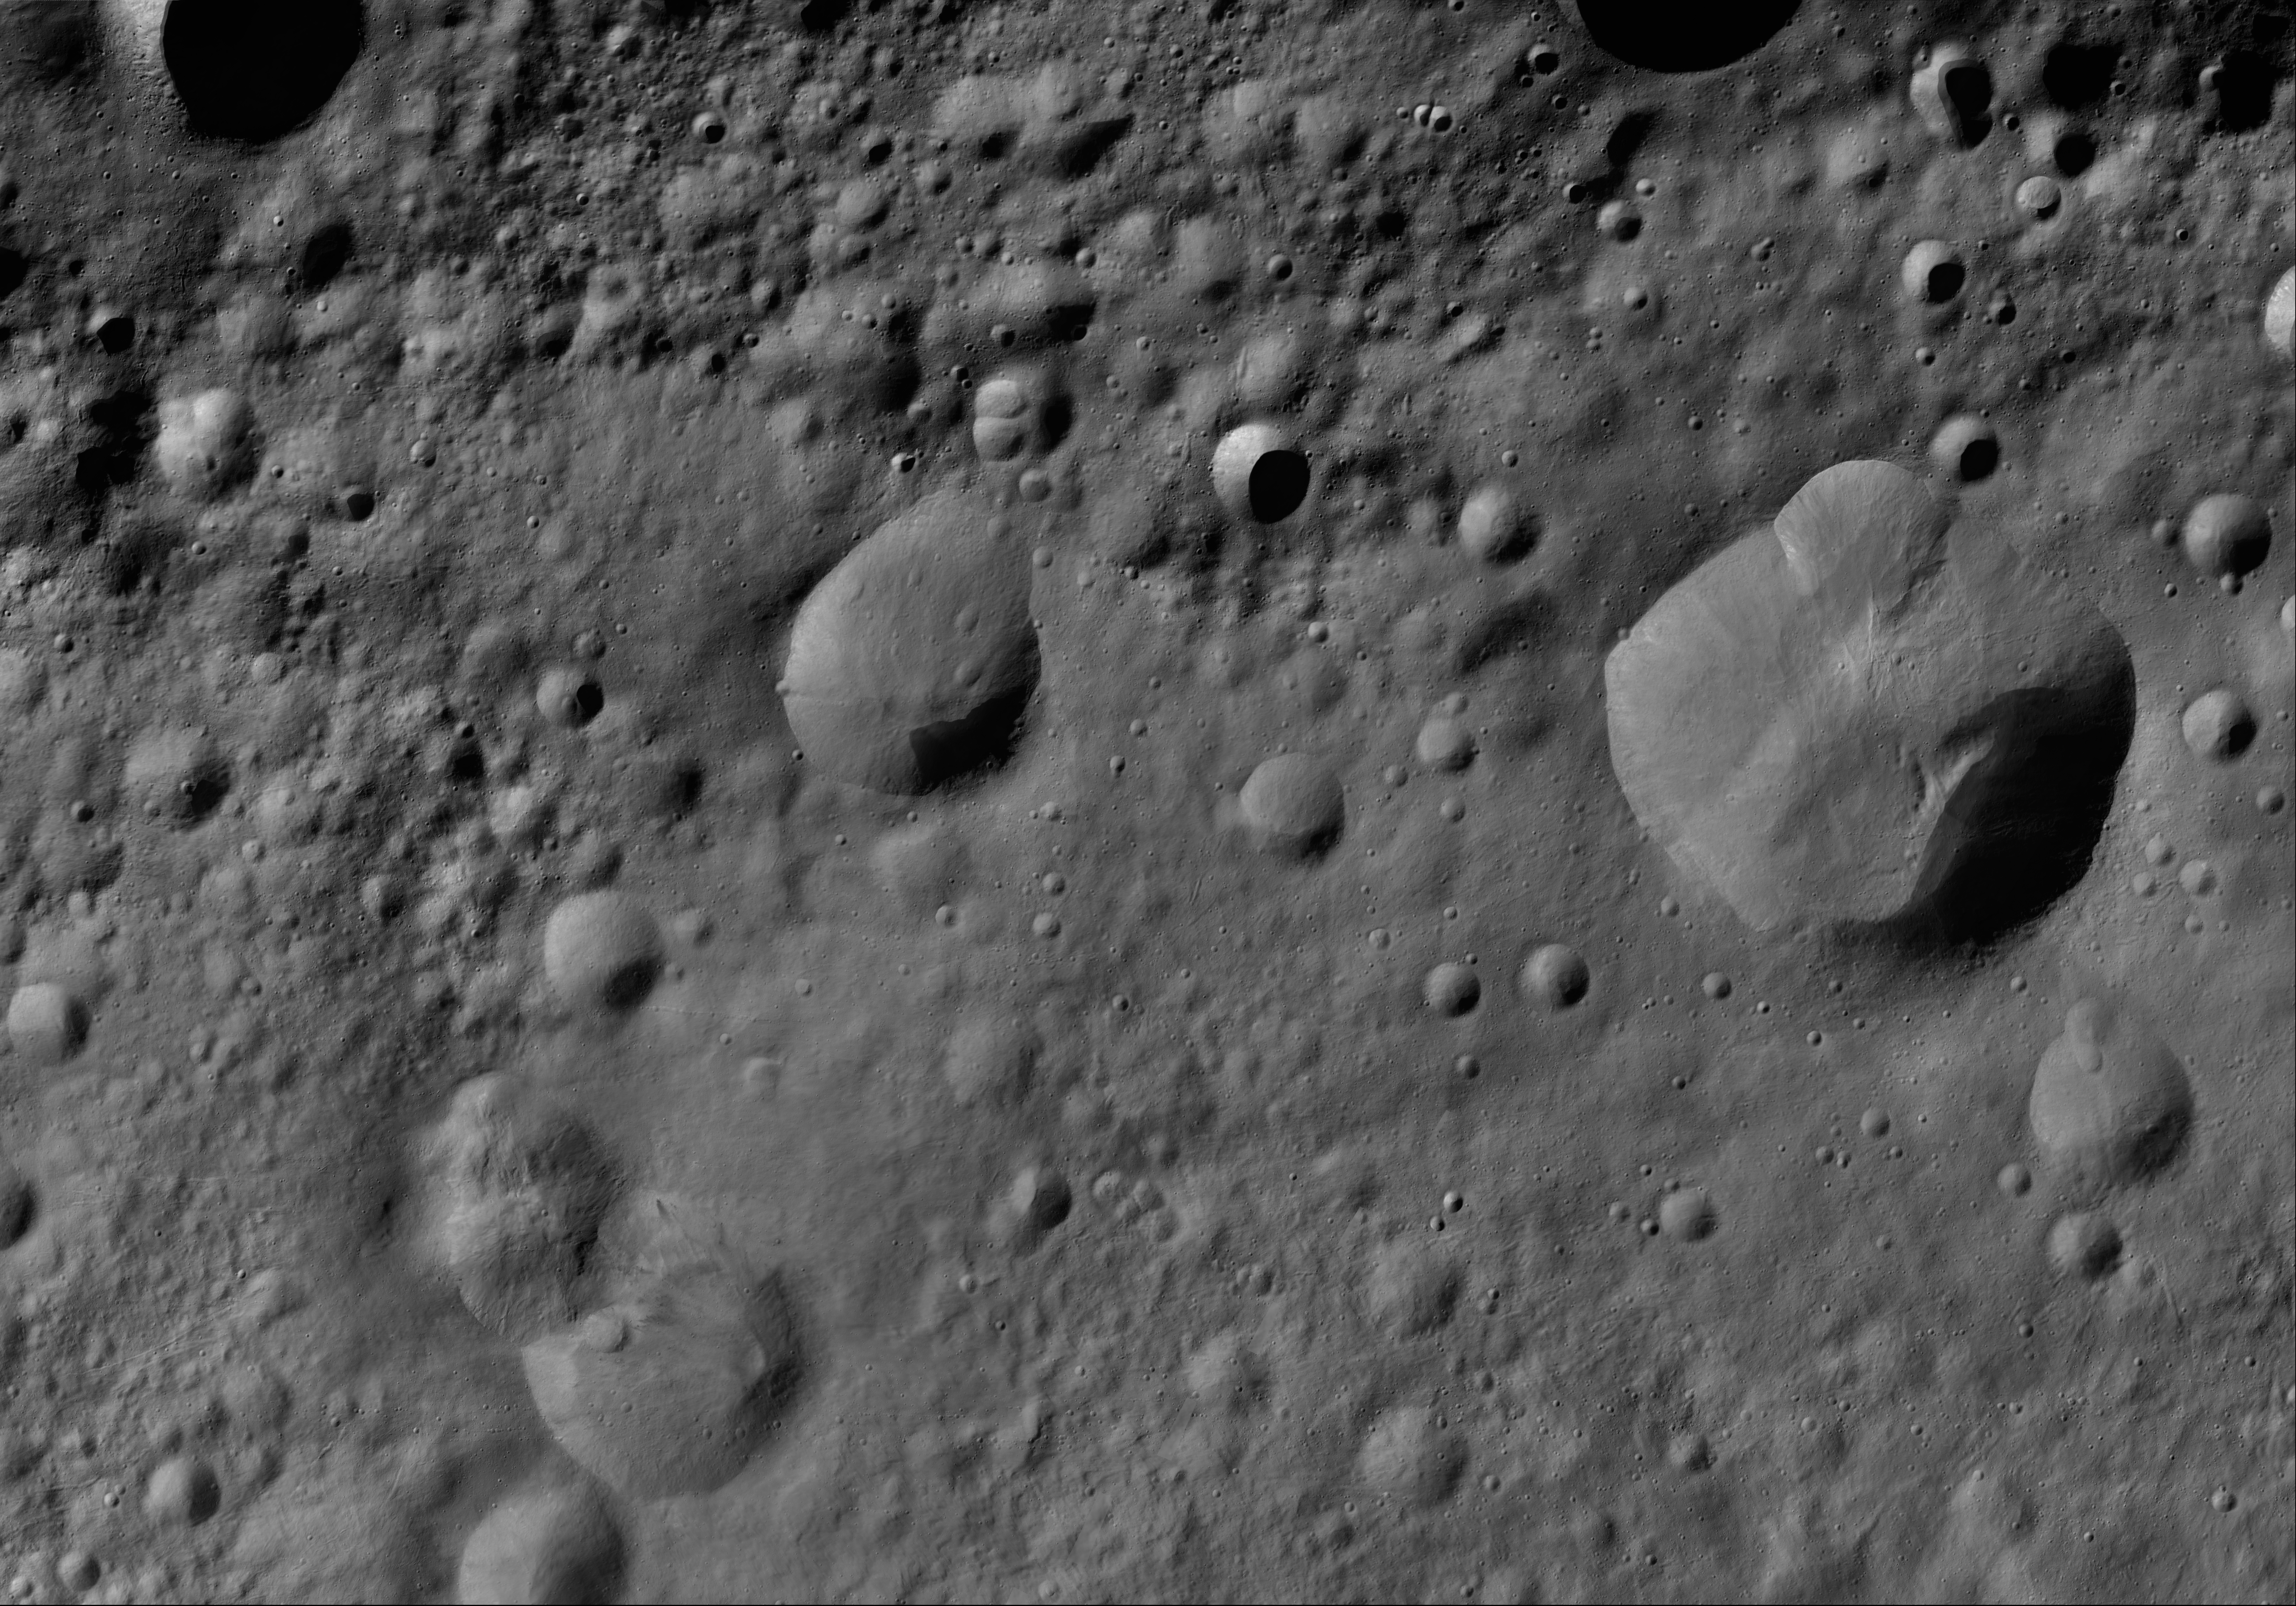

Lepida AV-L-14

This image from the atlas of the giant asteroid Vesta was created from images taken as NASA’s Dawn mission flew around the object, also known as a protoplanet. The set of maps was created from mosaics of10,000 images from Dawn’s framing camera instrument, taken at a low altitude of about 130 miles (210 kilometers). This map is mostly at a scale about that of regional road touring maps, where every inch of map is equivalent to a little more than 3 miles of asteroid (one centimeter equals 2 kilometers).

The full atlas and full resolution file can be viewed at PIA17480. Also available is the PDF file for Lepida.

The Dawn mission to Vesta and Ceres is managed by NASA’s Jet Propulsion Laboratory, a division of the California Institute of Technology in Pasadena, for NASA’s Science Mission Directorate, Washington. The University of California, Los Angeles, is responsible for overall Dawn mission science. The Dawn framing cameras were developed and built under the leadership of the Max Planck Institute for Solar System Research, Katlenburg-Lindau, Germany, with significant contributions by DLR German Aerospace Center, Institute of Planetary Research, Berlin, and in coordination with the Institute of Computer and Communication Network Engineering, Braunschweig. The framing camera project is funded by the Max Planck Society, DLR and NASA.

Credit: NASA/JPL-Caltech/UCLA/MPS/DLR/IDA